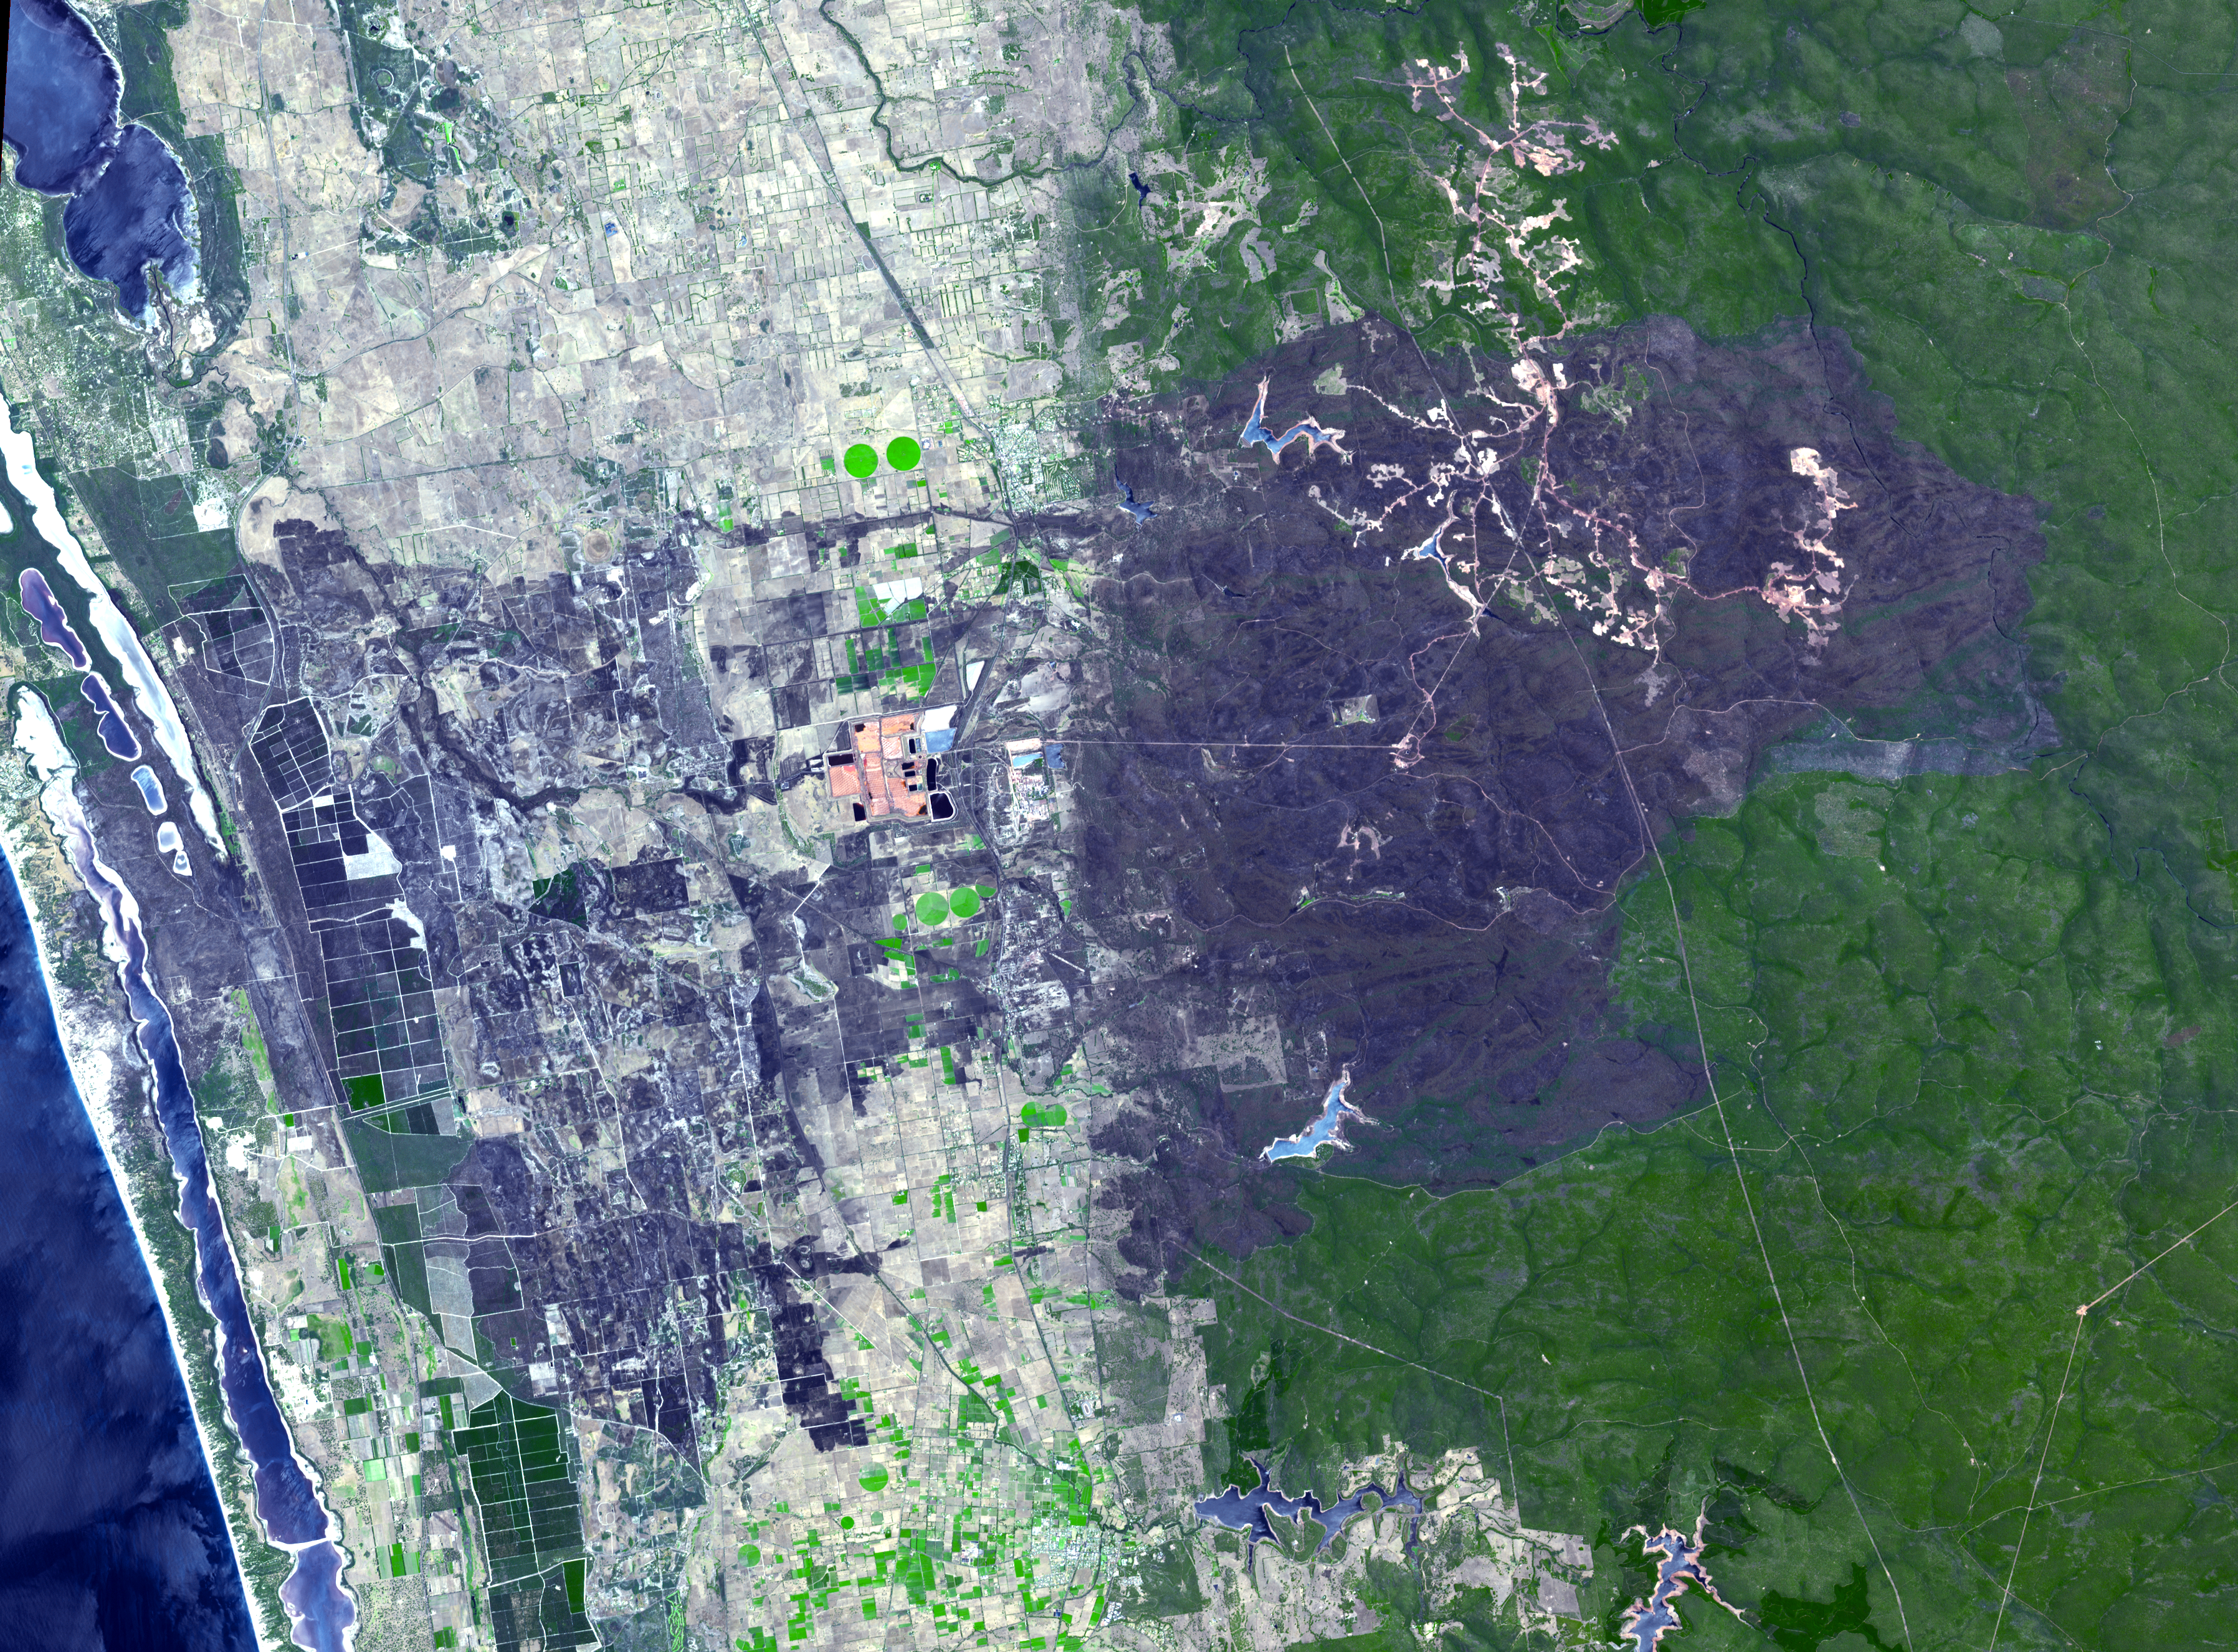

Effects of Devastating Australian Bushfires Seen by NASA Spacecraft

The summer, dry season in Australia is marked by small to massive bushfires. The remote town of Yarloop, about 75 miles (120 kilometers) south of the Western Australian capital of Perth, was destroyed as part of a 100,000-acre (405-square kilometer) blaze that started on January 7, 2016. The fire burned trees in the forested mountains, and extended down to the coast. This image, from the Advanced Spaceborne Thermal Emission and Reflection Radiometer (ASTER) instrument on NASA’s Terra spacecraft, covers an area of 25 by 34 miles (40 by 54 kilometers). It was acquired Jan. 15, 2016, and is located at 32.9 degrees south, 115.9 degrees east.

With its 14 spectral bands from the visible to the thermal infrared wavelength region and its high spatial resolution of 15 to 90 meters (about 50 to 300 feet), ASTER images Earth to map and monitor the changing surface of our planet. ASTER is one of five Earth-observing instruments launched Dec. 18, 1999, on Terra. The instrument was built by Japan’s Ministry of Economy, Trade and Industry. A joint U.S./Japan science team is responsible for validation and calibration of the instrument and data products.

The broad spectral coverage and high spectral resolution of ASTER provides scientists in numerous disciplines with critical information for surface mapping and monitoring of dynamic conditions and temporal change. Example applications are: monitoring glacial advances and retreats; monitoring potentially active volcanoes; identifying crop stress; determining cloud morphology and physical properties; wetlands evaluation; thermal pollution monitoring; coral reef degradation; surface temperature mapping of soils and geology; and measuring surface heat balance.

The U.S. science team is located at NASA’s Jet Propulsion Laboratory, Pasadena, Calif. The Terra mission is part of NASA’s Science Mission Directorate, Washington, D.C.

Credit: NASA/GSFC/METI/ERSDAC/JAROS, and U.S./Japan ASTER Science Team